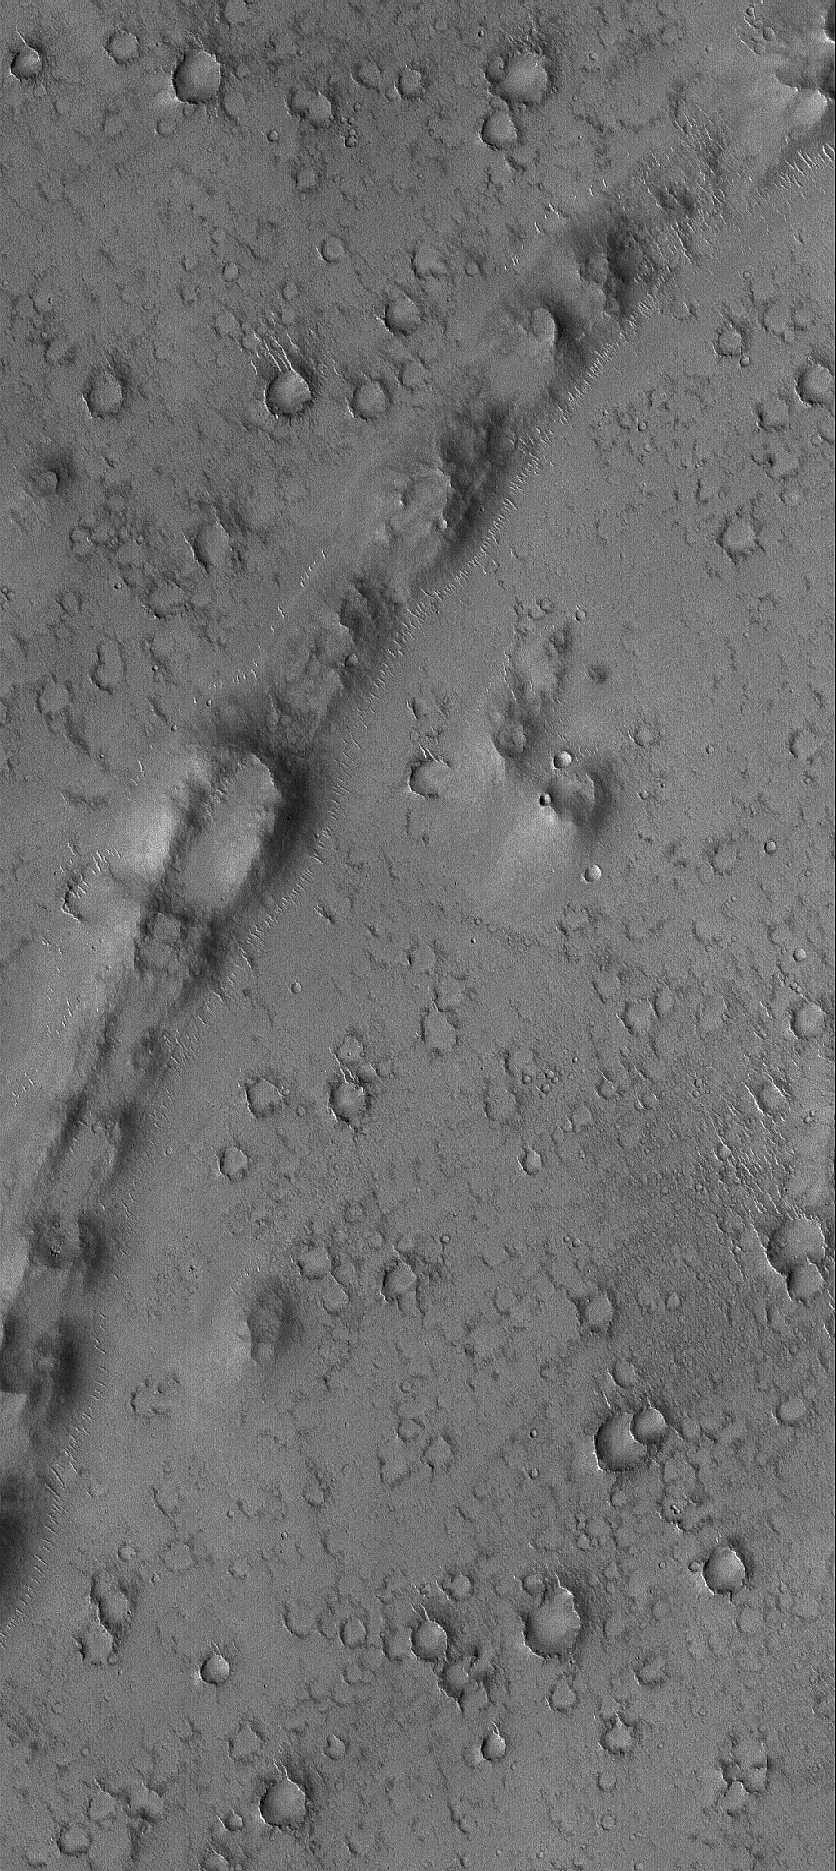

Curved and Pitted Ridge

15 July 2005
This Mars Global Surveyor (MGS) Mars Orbiter Camera (MOC) image shows a curved, pitted ridge in Isidis Planitia. This feature may be a remnant of a once more-extensive layer of material that covered the present, cratered surface.

Location near: 2217.4°N, 277.8°W
Image width: width: ~3 km (~1.9 mi)
Illumination from: lower left
Season: Northern Autumn

Credit: NASA/JPL/Malin Space Science Systems